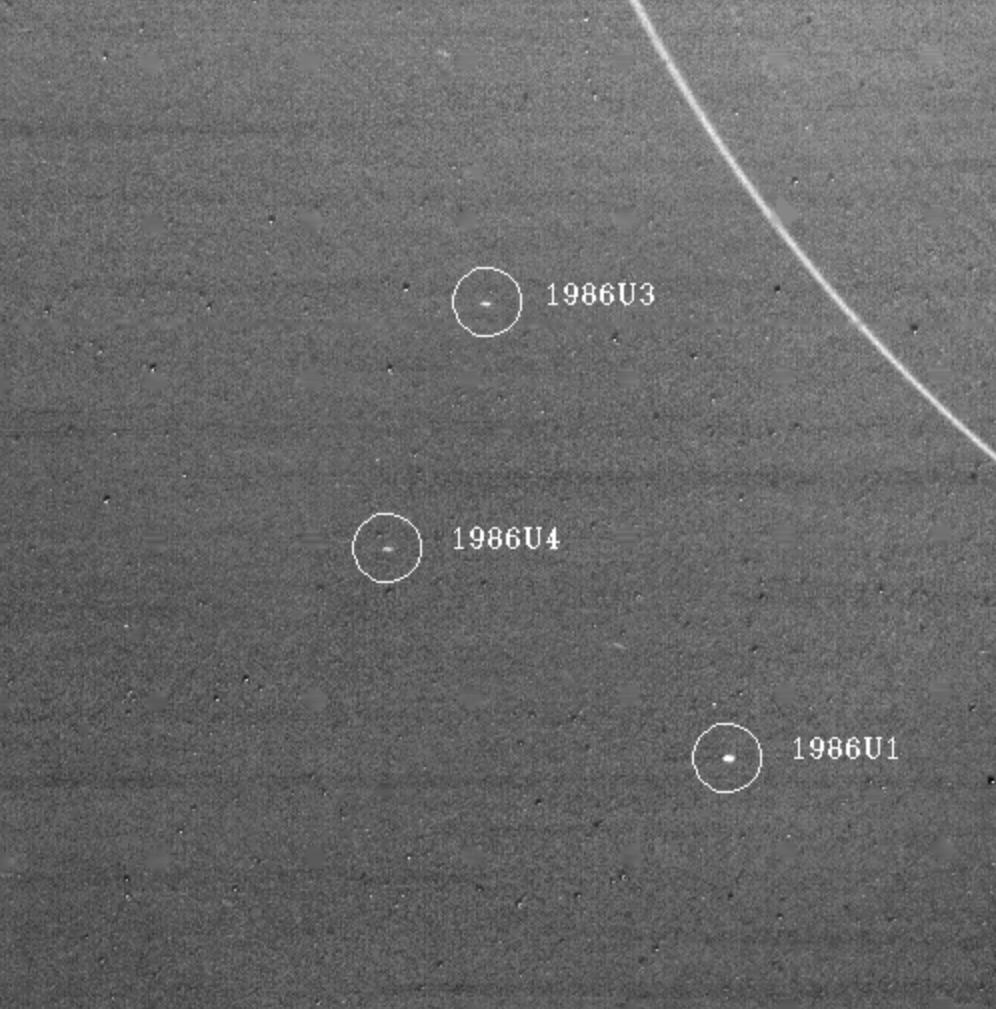

Uranus Satellites

Three of the newly discovered satellites of Uranus are captured in this Voyager 2 image taken Jan. 18, 1986, when the spacecraft was 7.7 million kilometers (4.8 million miles) from the planet. All three lie outside the orbits of Uranus nine known rings, the outermost of which, the epsilon ring, is seen at upper right. The largest of the three moons viewed here, 1986U1, was discovered Jan. 3; it is an estimated 90 km (55 mi) across and orbits Uranus once every 12 hours 19 minutes at a distance of 66,090 km (41,040 mi) from the planet’s center. The other two moons are slightly smaller. 1986U3 orbits once every 11 hours 6 minutes at 61,750 km (38,350 mi), 1986U4 every 13 hours 24 minutes at 69,920 km (43,420 mi). They were discovered on Jan. 9 and 13, respectively. Long exposures were required to bring out these small objects; thus, as a result of the relative motions of the spacecraft and the moons, they appear slightly elongated. The Voyager project is managed for NASA by the Jet Propulsion Laboratory.

Credit: NASA/JPL